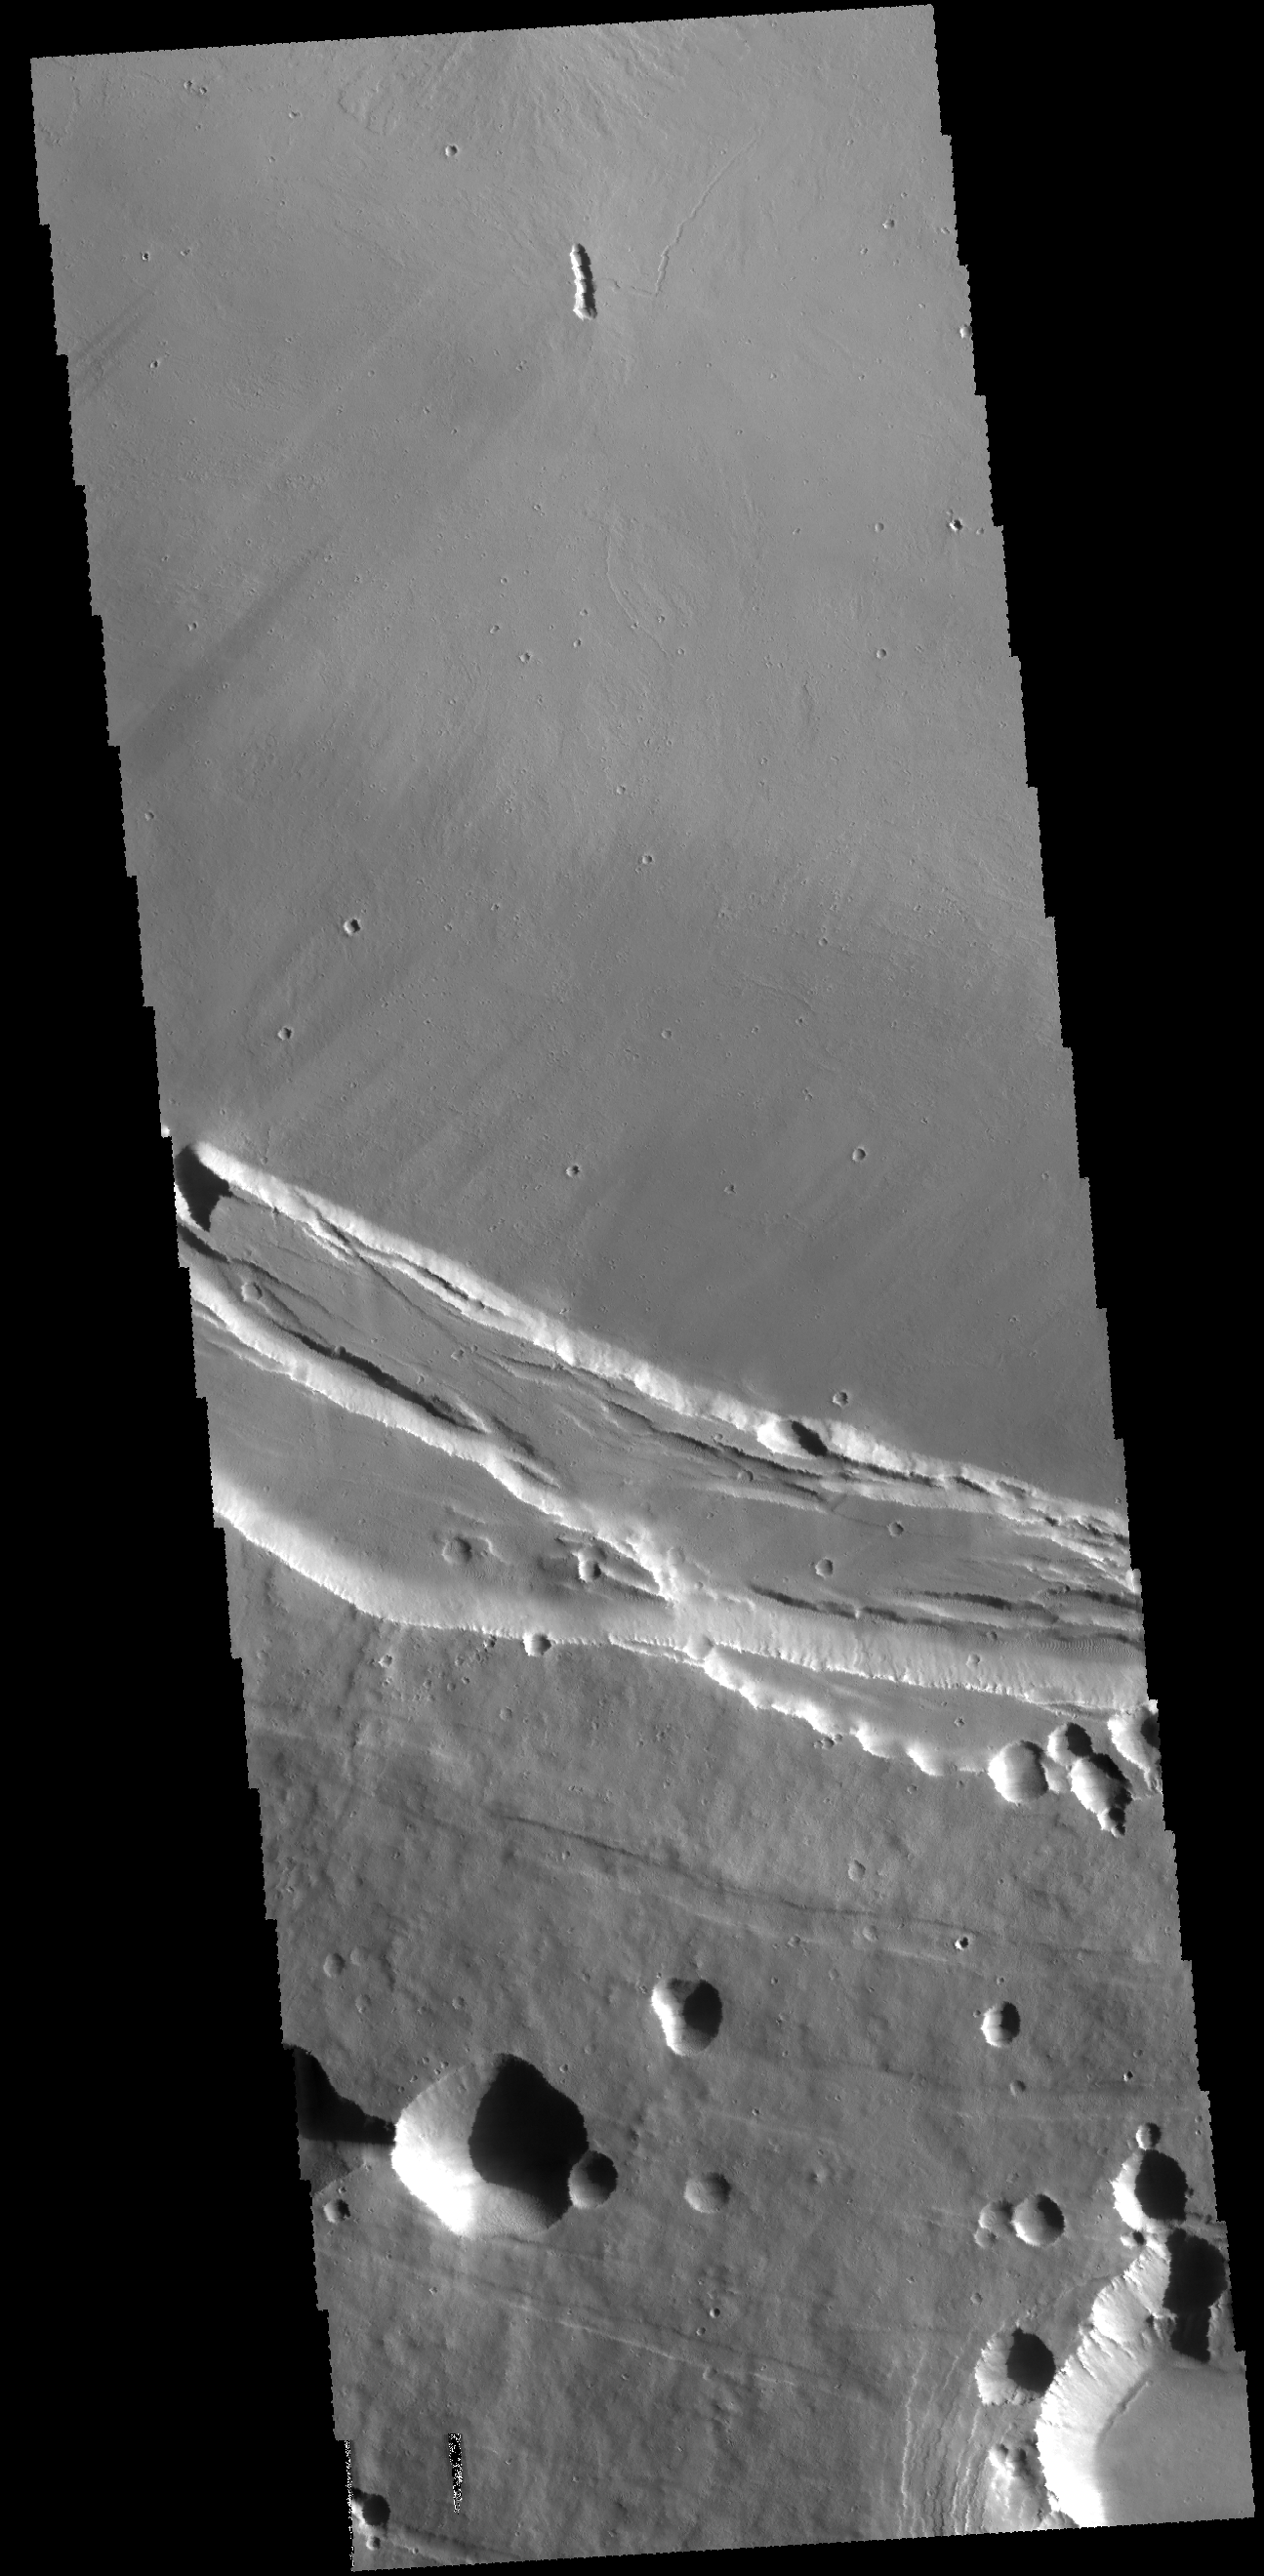

Investigating Mars: Arsia Mons

This THEMIS image shows part of the southern margin of the summit caldera. This image contains a variety of features representing the major events related to the formation of the volcano. At the top of the image a small linear vent has produced lava flows increasing the elevation of the surface around it. The flat floor of the caldera surrounds the vent and the cliff faces at the center of the image were created during the collapse event that formed the caldera. Depressions at the bottom illustrate collapse into empty voids like lava tubes.

Arsia Mons is the southernmost of the Tharsis volcanoes. It is 270 miles (450 km) in diameter, almost 12 miles (20 km) high, and the summit caldera is 72 miles (120 km) wide. For comparison, the largest volcano on Earth is Mauna Loa. From its base on the sea floor, Mauna Loa measures only 6.3 miles high and 75 miles in diameter. A large volcanic crater known as a caldera is located at the summit of all of the Tharsis volcanoes. These calderas are produced by massive volcanic explosions and collapse. The Arsia Mons summit caldera is larger than many volcanoes on Earth.

The Odyssey spacecraft has spent over 15 years in orbit around Mars, circling the planet more than 69000 times. It holds the record for longest working spacecraft at Mars. THEMIS, the IR/VIS camera system, has collected data for the entire mission and provides images covering all seasons and lighting conditions. Over the years many features of interest have received repeated imaging, building up a suite of images covering the entire feature. From the deepest chasma to the tallest volcano, individual dunes inside craters and dune fields that encircle the north pole, channels carved by water and lava, and a variety of other feature, THEMIS has imaged them all. For the next several months the image of the day will focus on the Tharsis volcanoes, the various chasmata of Valles Marineris, and the major dunes fields. We hope you enjoy these images!

Credit: NASA/JPL-Caltech/ASU